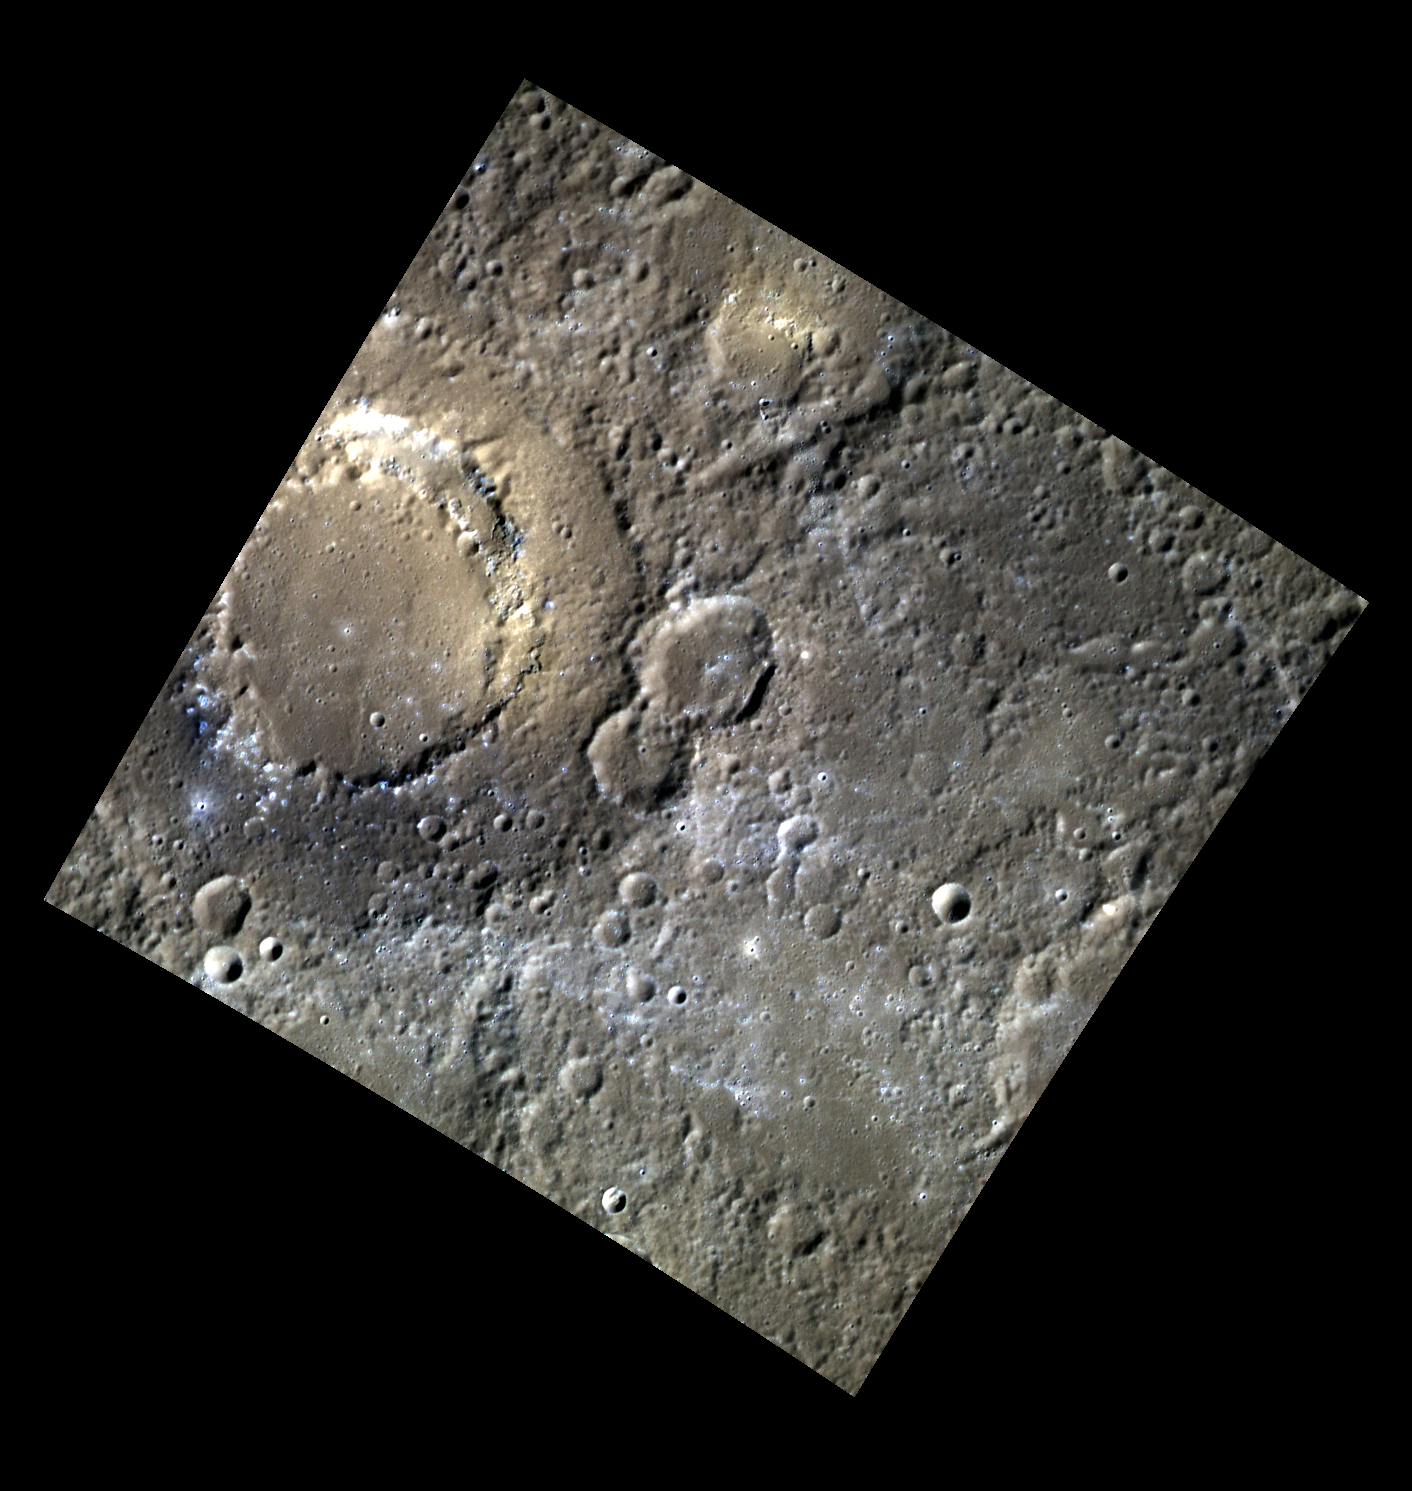

On Hole-y Ground

This image shows the peak-ring basin Scarlatti in color. The bright, irregular depression on the interior ring of the basin is thought to be a volcanic vent. There are also hollows present in the southern section of the peak-ring that appear blue compared to the surrounding material. This basin is named for Alessandro Scarlatti and his son Domenico Scarlatti, both influential Italian Baroque composers. Both composers are known for their transitional Western music, linking the Baroque style with the later Classical style.

This image was acquired as part of MDIS’s high-resolution 3-color imaging campaign. The 3-color campaign is a major mapping activity in MESSENGER’s extended mission. It complements the 8-color base map (at an average resolution of 1 km/pixel) acquired during MESSENGER’s primary mission by imaging Mercury’s surface in a subset of the color filters at the highest resolution possible. The three narrow-band color filters are centered at wavelengths of 430 nm, 750 nm, and 1000 nm, and image resolutions generally range from 100 to 400 meters/pixel in the northern hemisphere.

Date acquired: April 04, 2012
Image Mission Elapsed Time (MET): 242004051, 242004043, 242004047
Image ID: 1603177, 1603175, 1603176
Instrument: Wide Angle Camera (WAC) of the Mercury Dual Imaging System (MDIS)
WAC filters: 9, 7, 6 (996, 748, 433 nanometers) in red, green, and blue
Center Latitude: 39.84°
Center Longitude: 260.9° E
Resolution: 202 meters/pixel
Scale: The Scarlatti basin is 132 km (82 mi) in diameter.
Incidence Angle: 57.5°
Emission Angle: 0.2°
Phase Angle: 57.5°

The MESSENGER spacecraft is the first ever to orbit the planet Mercury, and the spacecraft’s seven scientific instruments and radio science investigation are unraveling the history and evolution of the Solar System’s innermost planet. Visit the Why Mercury? section of this website to learn more about the key science questions that the MESSENGER mission is addressing. During the one-year primary mission, MDIS acquired 88,746 images and extensive other data sets. MESSENGER is now in a year-long extended mission, during which plans call for the acquisition of more than 80,000 additional images to support MESSENGER’s science goals.

These images are from MESSENGER, a NASA Discovery mission to conduct the first orbital study of the innermost planet, Mercury. For information regarding the use of images, see the MESSENGER image use policy.

Credit: NASA/Johns Hopkins University Applied Physics Laboratory/Carnegie Institution of Washington